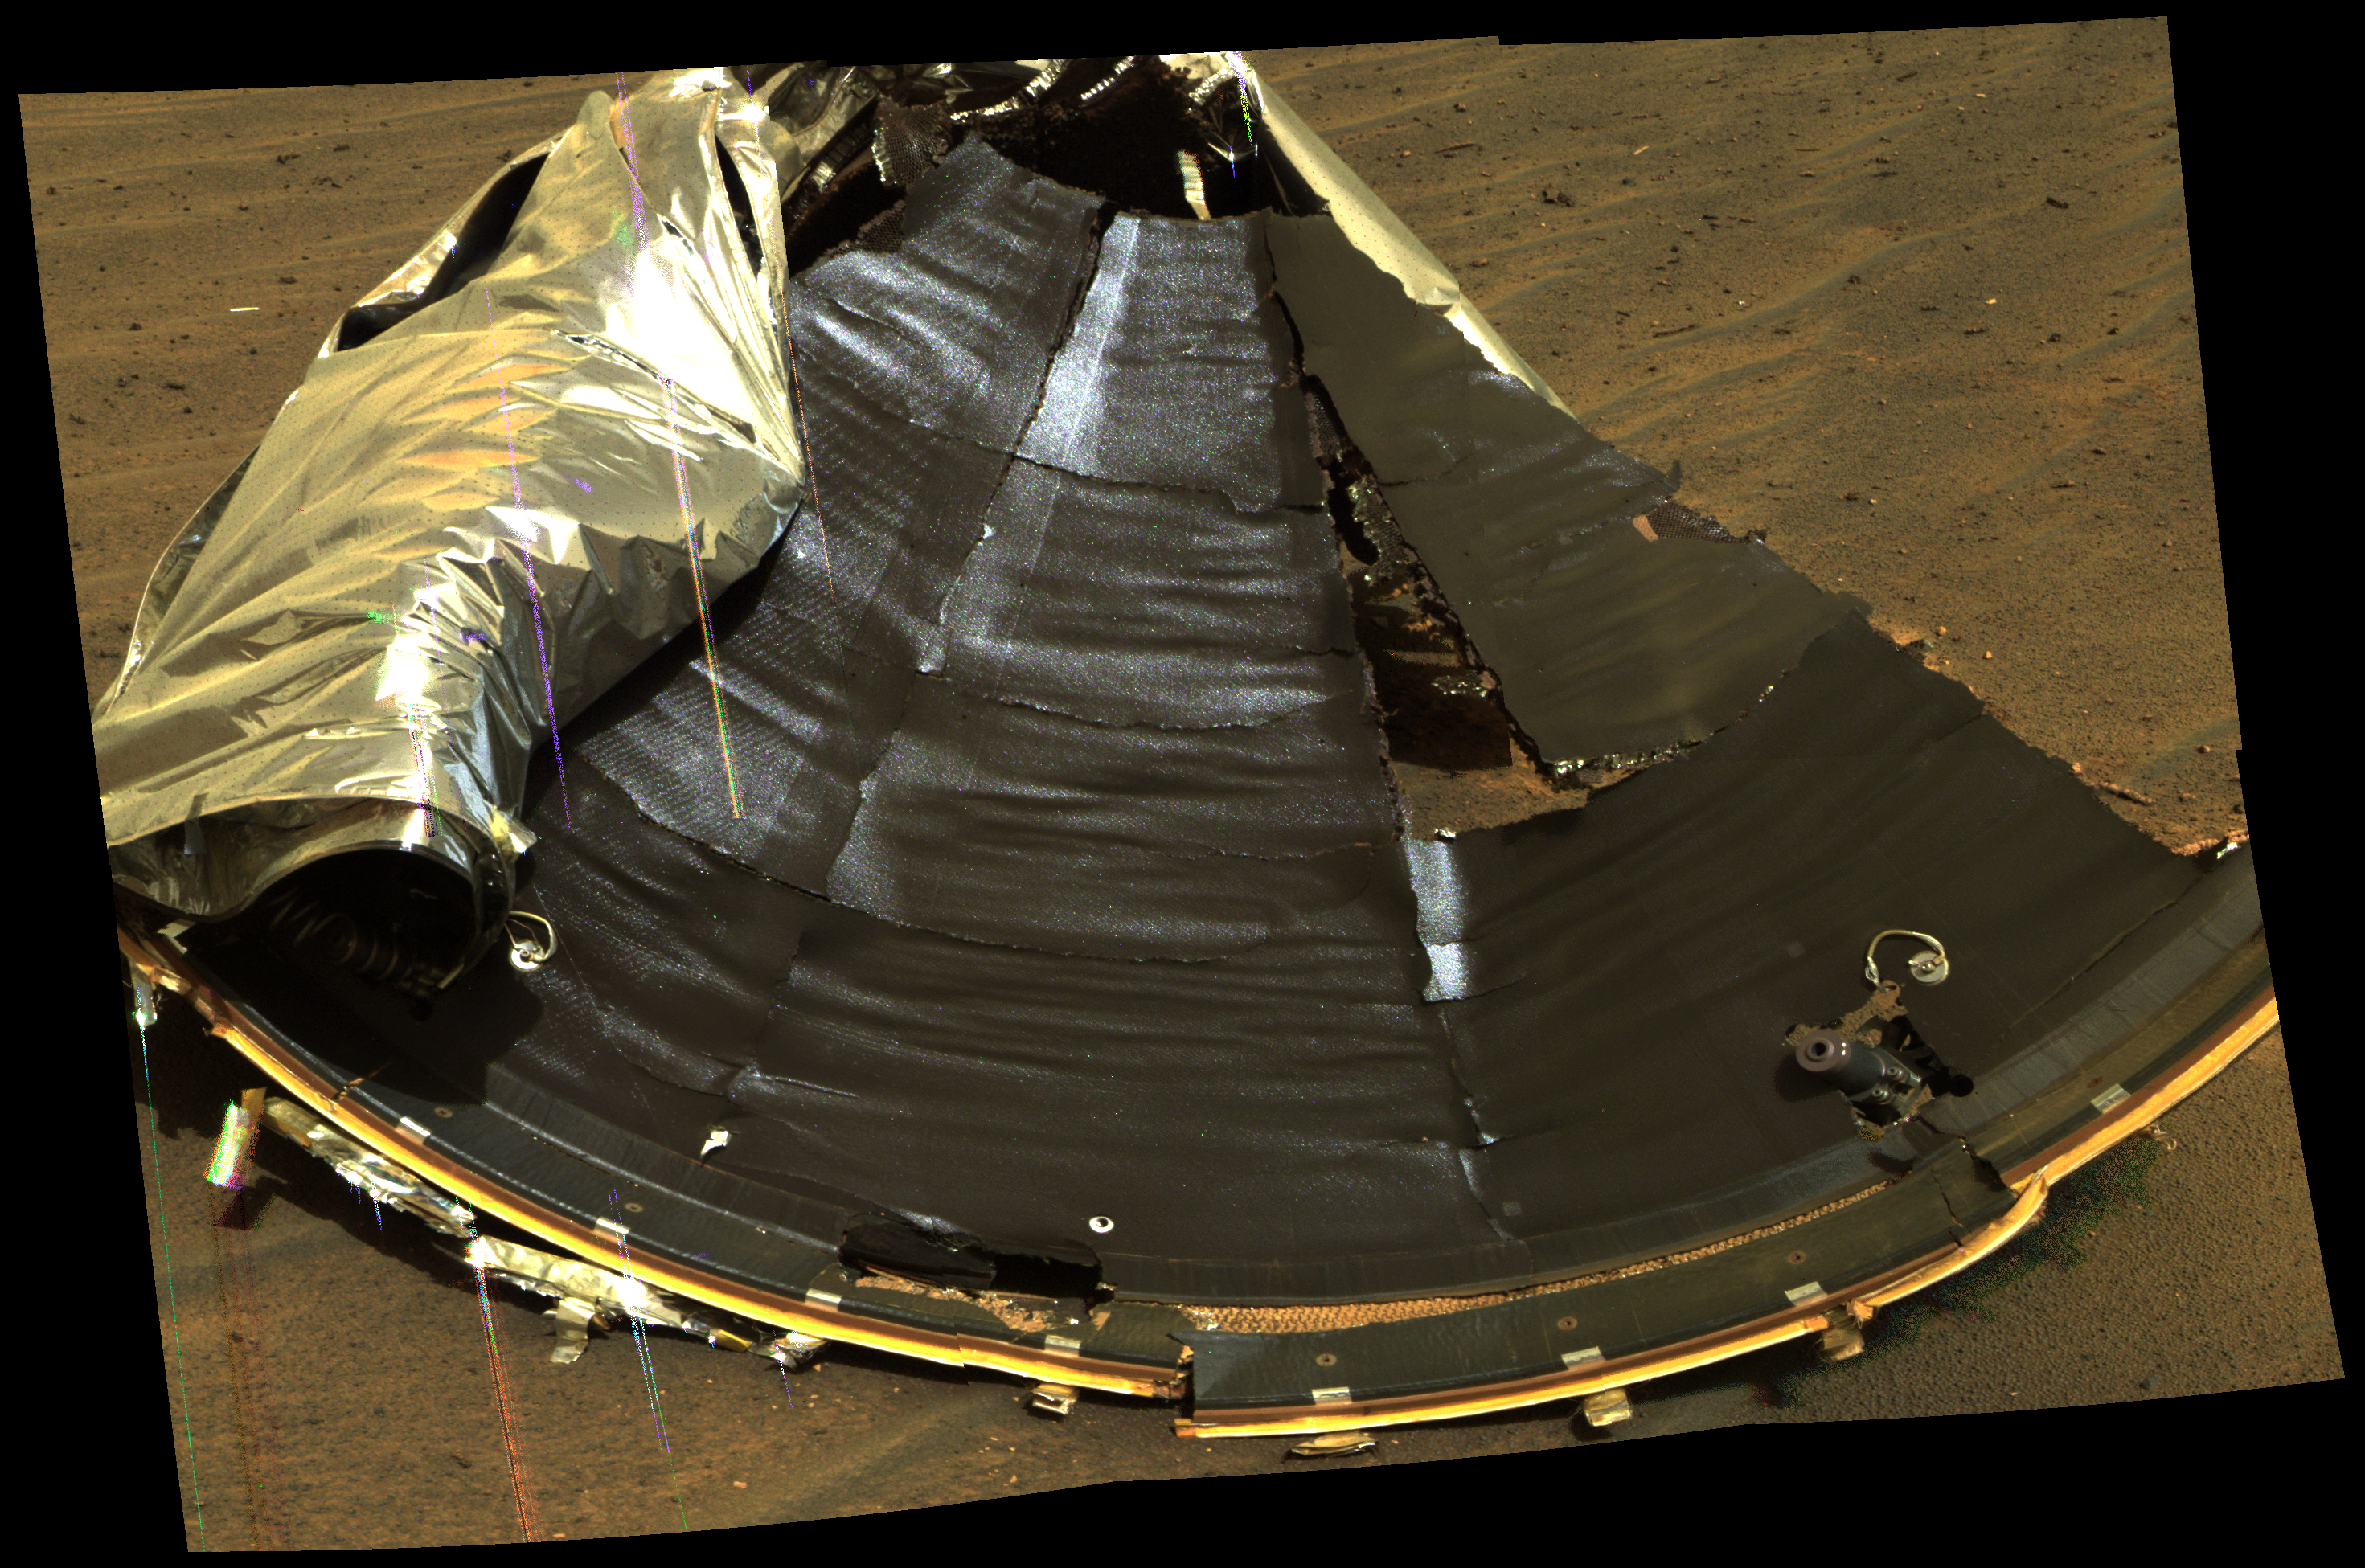

Studying the Heat Shield’s Seal

This image from NASA’s Mars Exploration Rover Opportunity highlights the seal on the rover’s protective heat shield. Engineers evaluated the performance of the protective shell’s seal during a 36-sol investigation.

After viewing these images, engineers were pleased with how the seal performed.

This is an approximately true-color rendering of the scene acquired around 1:07 p.m. local solar time on Opportunity’s sol 339 (Jan. 6, 2005) in an image mosaic using panoramic camera filters at wavelengths of 750, 530, and 430 nanometers.

Credit: NASA/JPL/Cornell